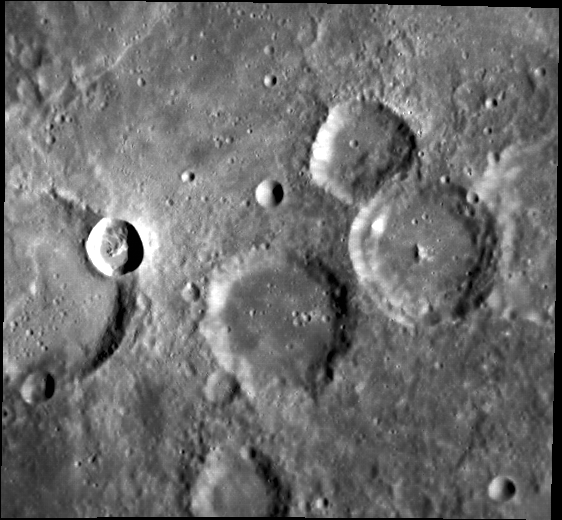

Spanish Bombs

The small crater at the left side of this image is named for Juan de Mena, a Spanish poet of the 15th century. Mena has extensive bright rays, which can be better appreciated in the global map of Mercury (right on the equator, part way in from the left). Mena formed on the rim of an existing crater, which may help to explain the asymmetric pattern of Mena’s rays.

This image was acquired as part of MDIS’s high-resolution surface morphology base map. The surface morphology base map will cover more than 90% of Mercury’s surface with an average resolution of 250 meters/pixel (0.16 miles/pixel or 820 feet/pixel). Images acquired for the surface morphology base map typically have off-vertical Sun angles (i.e., high incidence angles) and visible shadows so as to reveal clearly the topographic form of geologic features.

The MESSENGER spacecraft is the first ever to orbit the planet Mercury, and the spacecraft’s seven scientific instruments and radio science investigation are unraveling the history and evolution of the Solar System’s innermost planet. Visit the Why Mercury? section of this website to learn more about the key science questions that the MESSENGER mission is addressing. During the one-year primary mission, MDIS is scheduled to acquire more than 75,000 images in support of MESSENGER’s science goals.

Date acquired: April 19, 2011
Image Mission Elapsed Time (MET): 211718303
Image ID: 151162
Instrument: Narrow Angle Camera (NAC) of the Mercury Dual Imaging System (MDIS)
Center Latitude: -0.24°
Center Longitude: 236.3° E
Resolution: 254 meters/pixel
Scale: The image is about 138 km (85 mi.) wide.
Incidence Angle: 65.9°
Emission Angle: 22.3°
Phase Angle: 43.6°

These images are from MESSENGER, a NASA Discovery mission to conduct the first orbital study of the innermost planet, Mercury. For information regarding the use of images, see the MESSENGER image use policy.

Credit: NASA/Johns Hopkins University Applied Physics Laboratory/Carnegie Institution of Washington